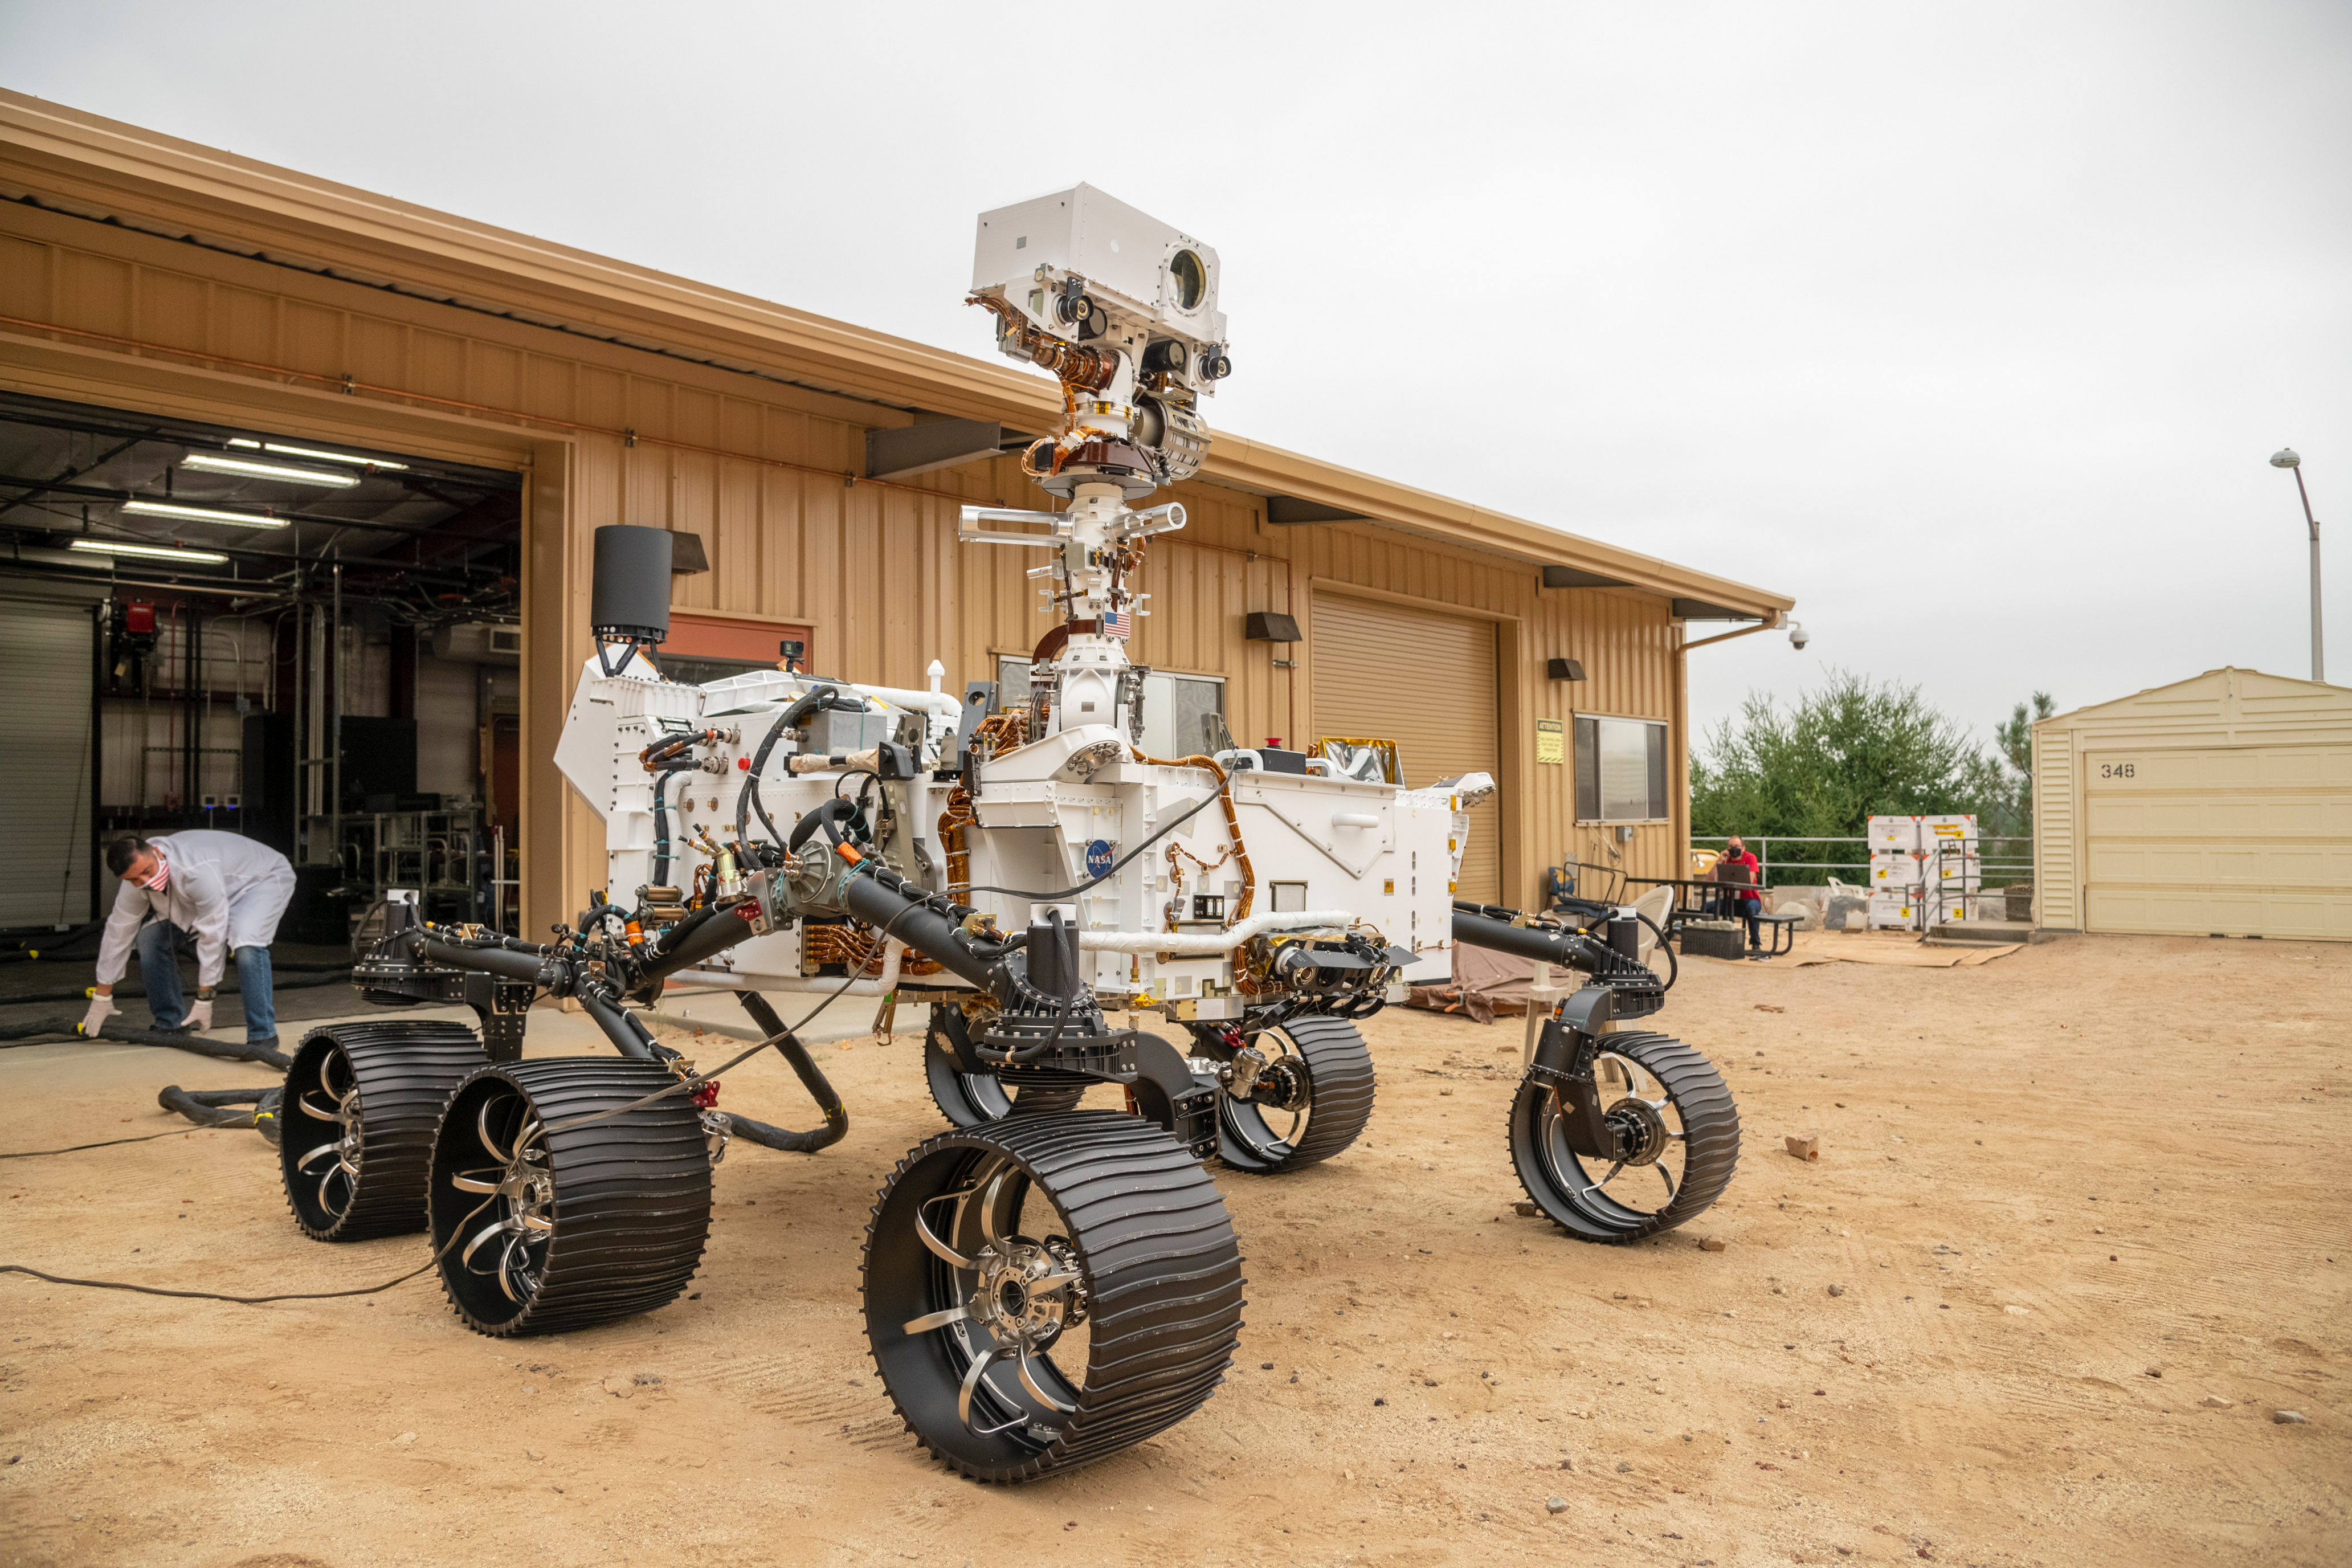

Perseverance Twin Drives Into the Mars Yard

The full-scale engineering model of NASA’s Perseverance rover has put some dirt on its wheels. This vehicle system test bed (VSTB) rover moved into its home — a garage facing the Mars Yard at NASA’s Jet Propulsion Laboratory in Southern California — on Sept. 4, 2020. It drove onto simulated Martian surface of the Mars Yard — a dirt field at JPL studded with rocks and other obstacles — for the first time on Sept. 8. The VSTB rover is also known as OPTIMISM (Operational Perseverance Twin for Integration of Mechanisms and Instruments Sent to Mars).

A key objective for Perseverance’s mission on Mars is astrobiology, including the search for signs of ancient microbial life. The rover will also characterize the planet’s climate and geology, pave the way for human exploration of the Red Planet, and be the first planetary spacecraft to collect and cache Martian rock and regolith (broken rock and dust). Subsequent missions, currently under consideration by NASA in cooperation with the European Space Agency, would send spacecraft to Mars to collect these cached samples from the surface and return them to Earth for in-depth analysis.

The Mars 2020 mission is part of a larger program that includes missions to the Moon as a way to prepare for human exploration of the Red Planet. Charged with returning astronauts to the Moon by 2024, NASA will establish a sustained human presence on and around the Moon by 2028 through NASA’s Artemis lunar exploration plans.

JPL, which is managed for NASA by Caltech in Pasadena, California, built and manages operations of the Perseverance rover.

Credit: NASA/JPL-Caltech